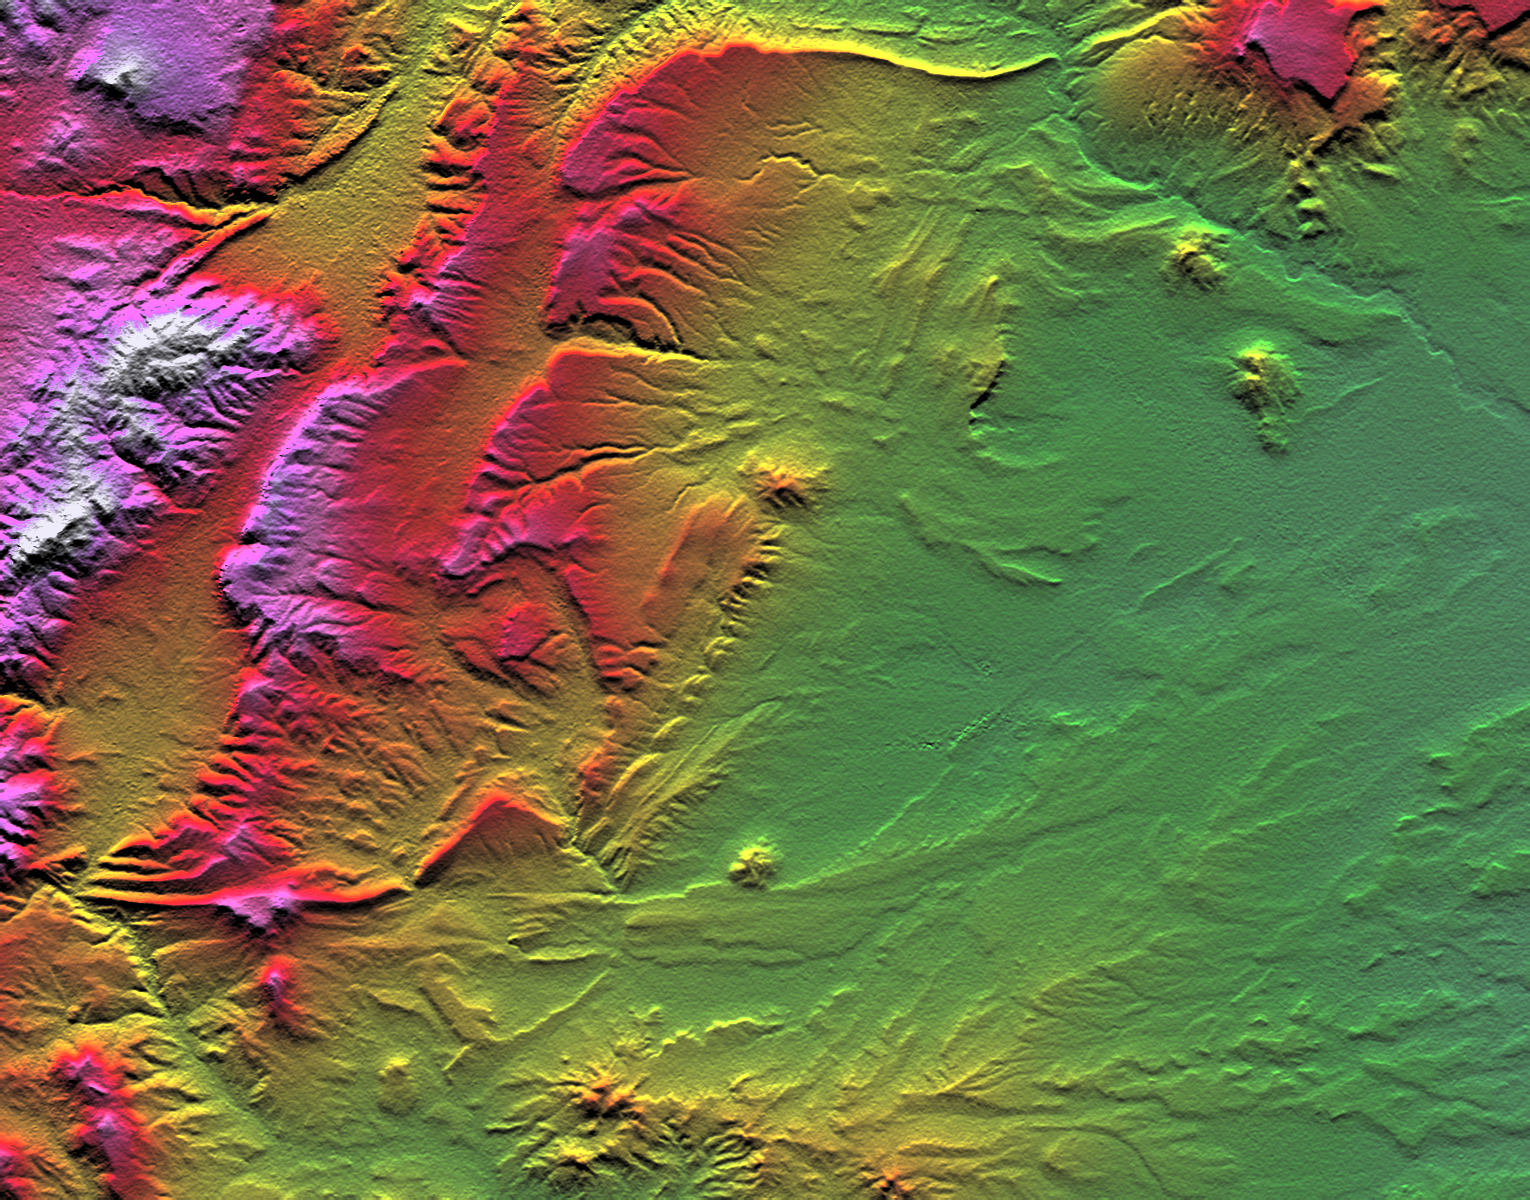

SRTM Colored Height and Shaded Relief: Near Zapala, Argentina

Topographic data provided by the Shuttle Radar Topography Mission can provide many clues to geologic history and processes. This view of an area southwest of Zapala, Argentina, shows a wide diversity of geologic features. The highest peaks (left) appear to be massive (un-layered) crystalline rocks, perhaps granites. To their right (eastward) are tilted and eroded layered rocks, perhaps old lava flows, forming prominent ridges. Farther east and south, more subtle and curvilinear ridges show that the rock layers have not only been tilted but also folded. At the upper right, plateaus that cap the underlying geologic complexities are more recent lava flows – younger than the folding, but older than the current erosional pattern. Landforms in the southeast (lower right) and south-central areas appear partially wind sculpted.

Two visualization methods were combined to produce this image: shading and color coding of topographic height. The shade image was derived by computing topographic slope in the north-south direction. Northern slopes appear bright and southern slopes appear dark, as would be the case at noon at this latitude in the southern hemisphere. Color-coding is directly related to topographic height, with green at the lower elevations, rising through yellow, red, and magenta, to white at the highest elevations.

Elevation data used in this image were acquired by the Shuttle Radar Topography Mission aboard Space Shuttle Endeavour, launched on February 11, 2000. The mission used the same radar instrument that comprised the Spaceborne Imaging Radar-C/X-Band Synthetic Aperture Radar that flew twice on Space Shuttle Endeavour in 1994. Shuttle Radar Topography Mission was designed to collect three-dimensional measurements of the Earth’s surface. To collect the 3-D data, engineers added a 60-meter-long (200-foot) mast, installed additional C-band and X-band antennas, and improved tracking and navigation devices. The mission is a cooperative project between the National Aeronautics and Space Administration, the National Imagery and Mapping Agency of the U.S. Department of Defense, and the German and Italian space agencies. It is managed by NASA’s Jet Propulsion Laboratory, Pasadena, CA, for NASA’s Earth Science Enterprise, Washington, DC.

Size: 45.9 by 36.0 kilometers ( 28.5 by 22.3 miles)
Location: 39.4 deg. South lat., 70.3 deg. West lon.
Orientation: North toward the top
Image Data: Shaded and colored Shuttle Radar Topography Mission elevation model
Date Acquired: February 2000

Credit: NASA/JPL/NIMA